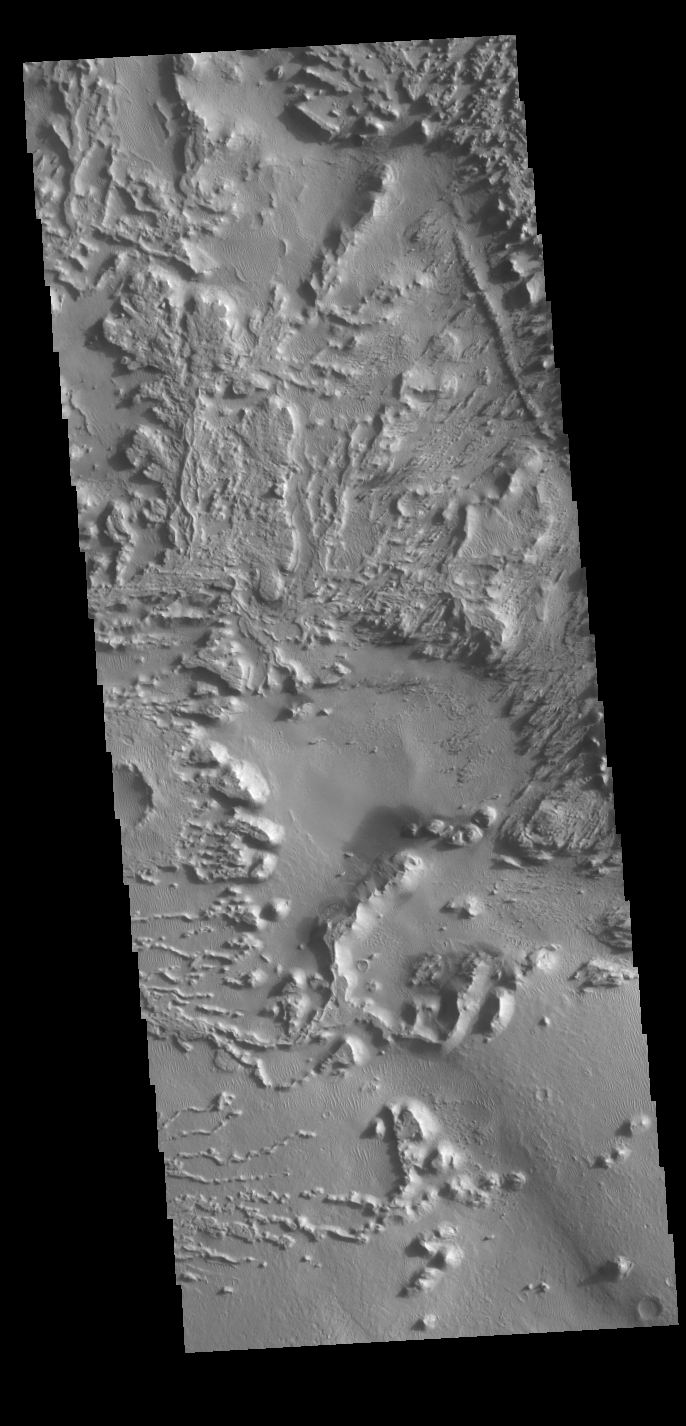

Wind Erosion

Today’s VIS image shows the surface between Aeolis Planum and Zephyria Planum in Elysium Planitia. Long term winds have eroded the surface in this region. Features align with wind direction, and the multiple ridge orientations in this image indicate varying wind directions over time.

Credit: NASA/JPL-Caltech/ASU